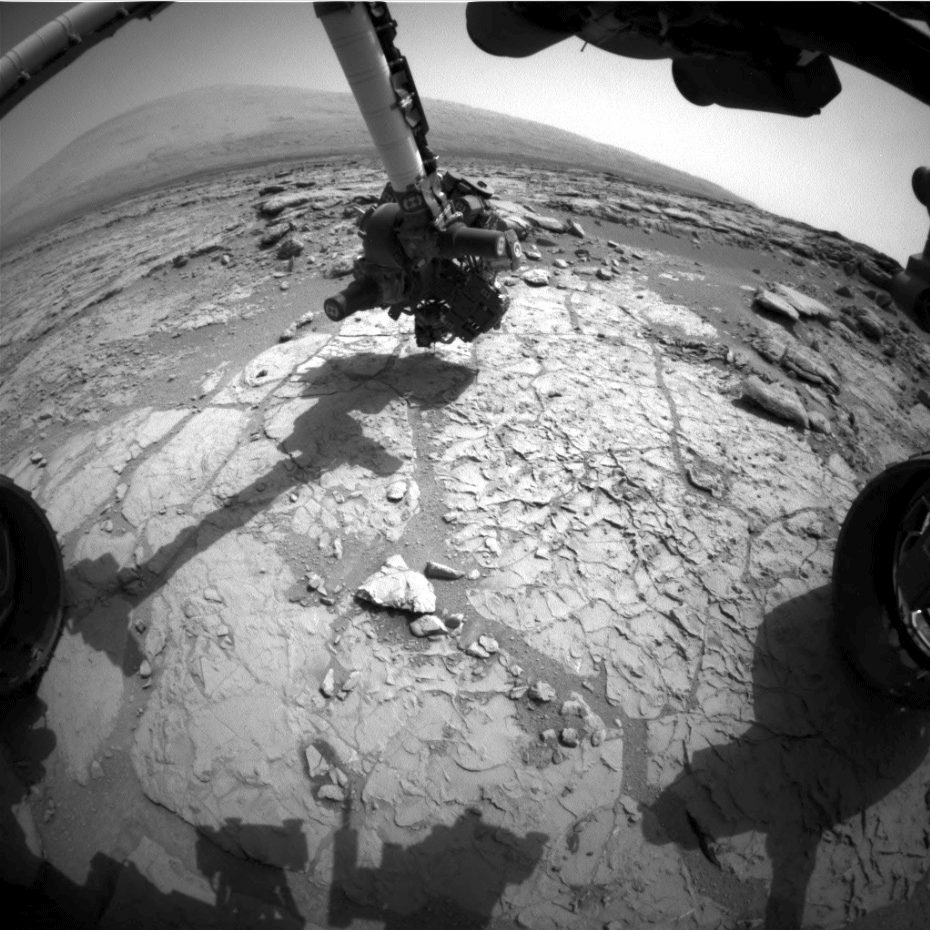

Ready, Set, Drill

Click on the animation for larger view

An animated set of three images from NASA’s Curiosity rover shows the rover’s drill in action on Feb. 8, 2013, or Sol 182, Curiosity’s 182nd Martian day of operations. This was the first use of the drill for rock sample collection. The target was a rock called “John Klein,” in the Yellowknife Bay region of Gale Crater on Mars.

This set of images was obtained by Curiosity’s right front Hazard-Avoidance camera on Feb. 8, 2013, or Sol 182.

JPL, a division of the California Institute of Technology, Pasadena, manages the Mars Science Laboratory Project for NASA’s Science Mission Directorate, Washington. JPL designed and built the rover.

Credit: NASA/JPL-Caltech